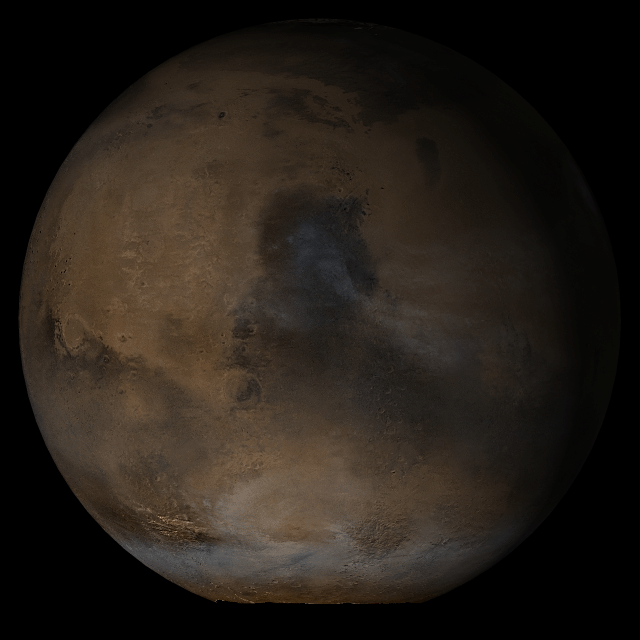

Mars at Ls 145°: Syrtis Major

18 January 2004
This picture is a composite of Mars Global Surveyor (MGS) Mars Orbiter Camera (MOC) daily global images acquired at Ls 145° during a previous Mars year. This month, Mars looks similar, as Ls 145° occurred in mid-January 2005.

This picture shows the Syrtis Major face of Mars. Over the course of the month, additional faces of Mars as it appears at this time of year are being posted for MOC Picture of the Day.

Ls, solar longitude, is a measure of the time of year on Mars. Mars travels 360° around the Sun in 1 Mars year. The year begins at Ls 0°–the start of northern spring and southern summer. In January 2005, it is northern summer and southern winter. The seasons on Mars occur according to Ls, described in the following table:

LsSeason0° – 90°northern spring, southern autumn90° – 180°northern summer, southern winter180° – 270°northern autumn, southern spring270° – 360°northern winter, southern summer

Credit: NASA/JPL/Malin Space Science Systems